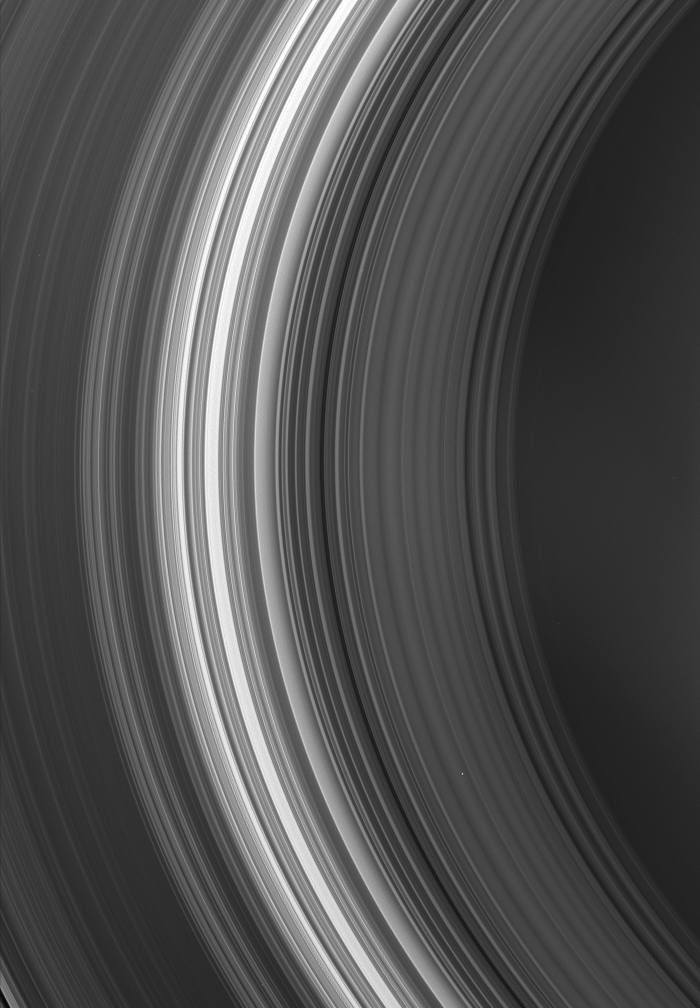

The Inner Rings

The Cassini spacecraft looks toward the innermost region of Saturn’s rings, capturing (from right to left) the C and B rings. The dark, inner edge of the Cassini Division is just visible in the lower left corner. (The innermost D ring is too faint to be clearly seen here.)

The image looks toward the unlit side of the rings from about 50 degrees above the ringplane. Thus, from this perspective, the Sun’s light makes particles visible as it scatters through the rings toward the camera.

The image was taken in visible green light with the Cassini spacecraft wide-angle camera on Dec. 17, 2006 at a distance of approximately 1.1 million kilometers (700,000 miles) from Saturn. Image scale is 64 kilometers (40 miles) per pixel.

The Cassini-Huygens mission is a cooperative project of NASA, the European Space Agency and the Italian Space Agency. The Jet Propulsion Laboratory, a division of the California Institute of Technology in Pasadena, manages the mission for NASA’s Science Mission Directorate, Washington, D.C. The Cassini orbiter and its two onboard cameras were designed, developed and assembled at JPL. The imaging operations center is based at the Space Science Institute in Boulder, Colo.

Credit: NASA/JPL/Space Science Institute